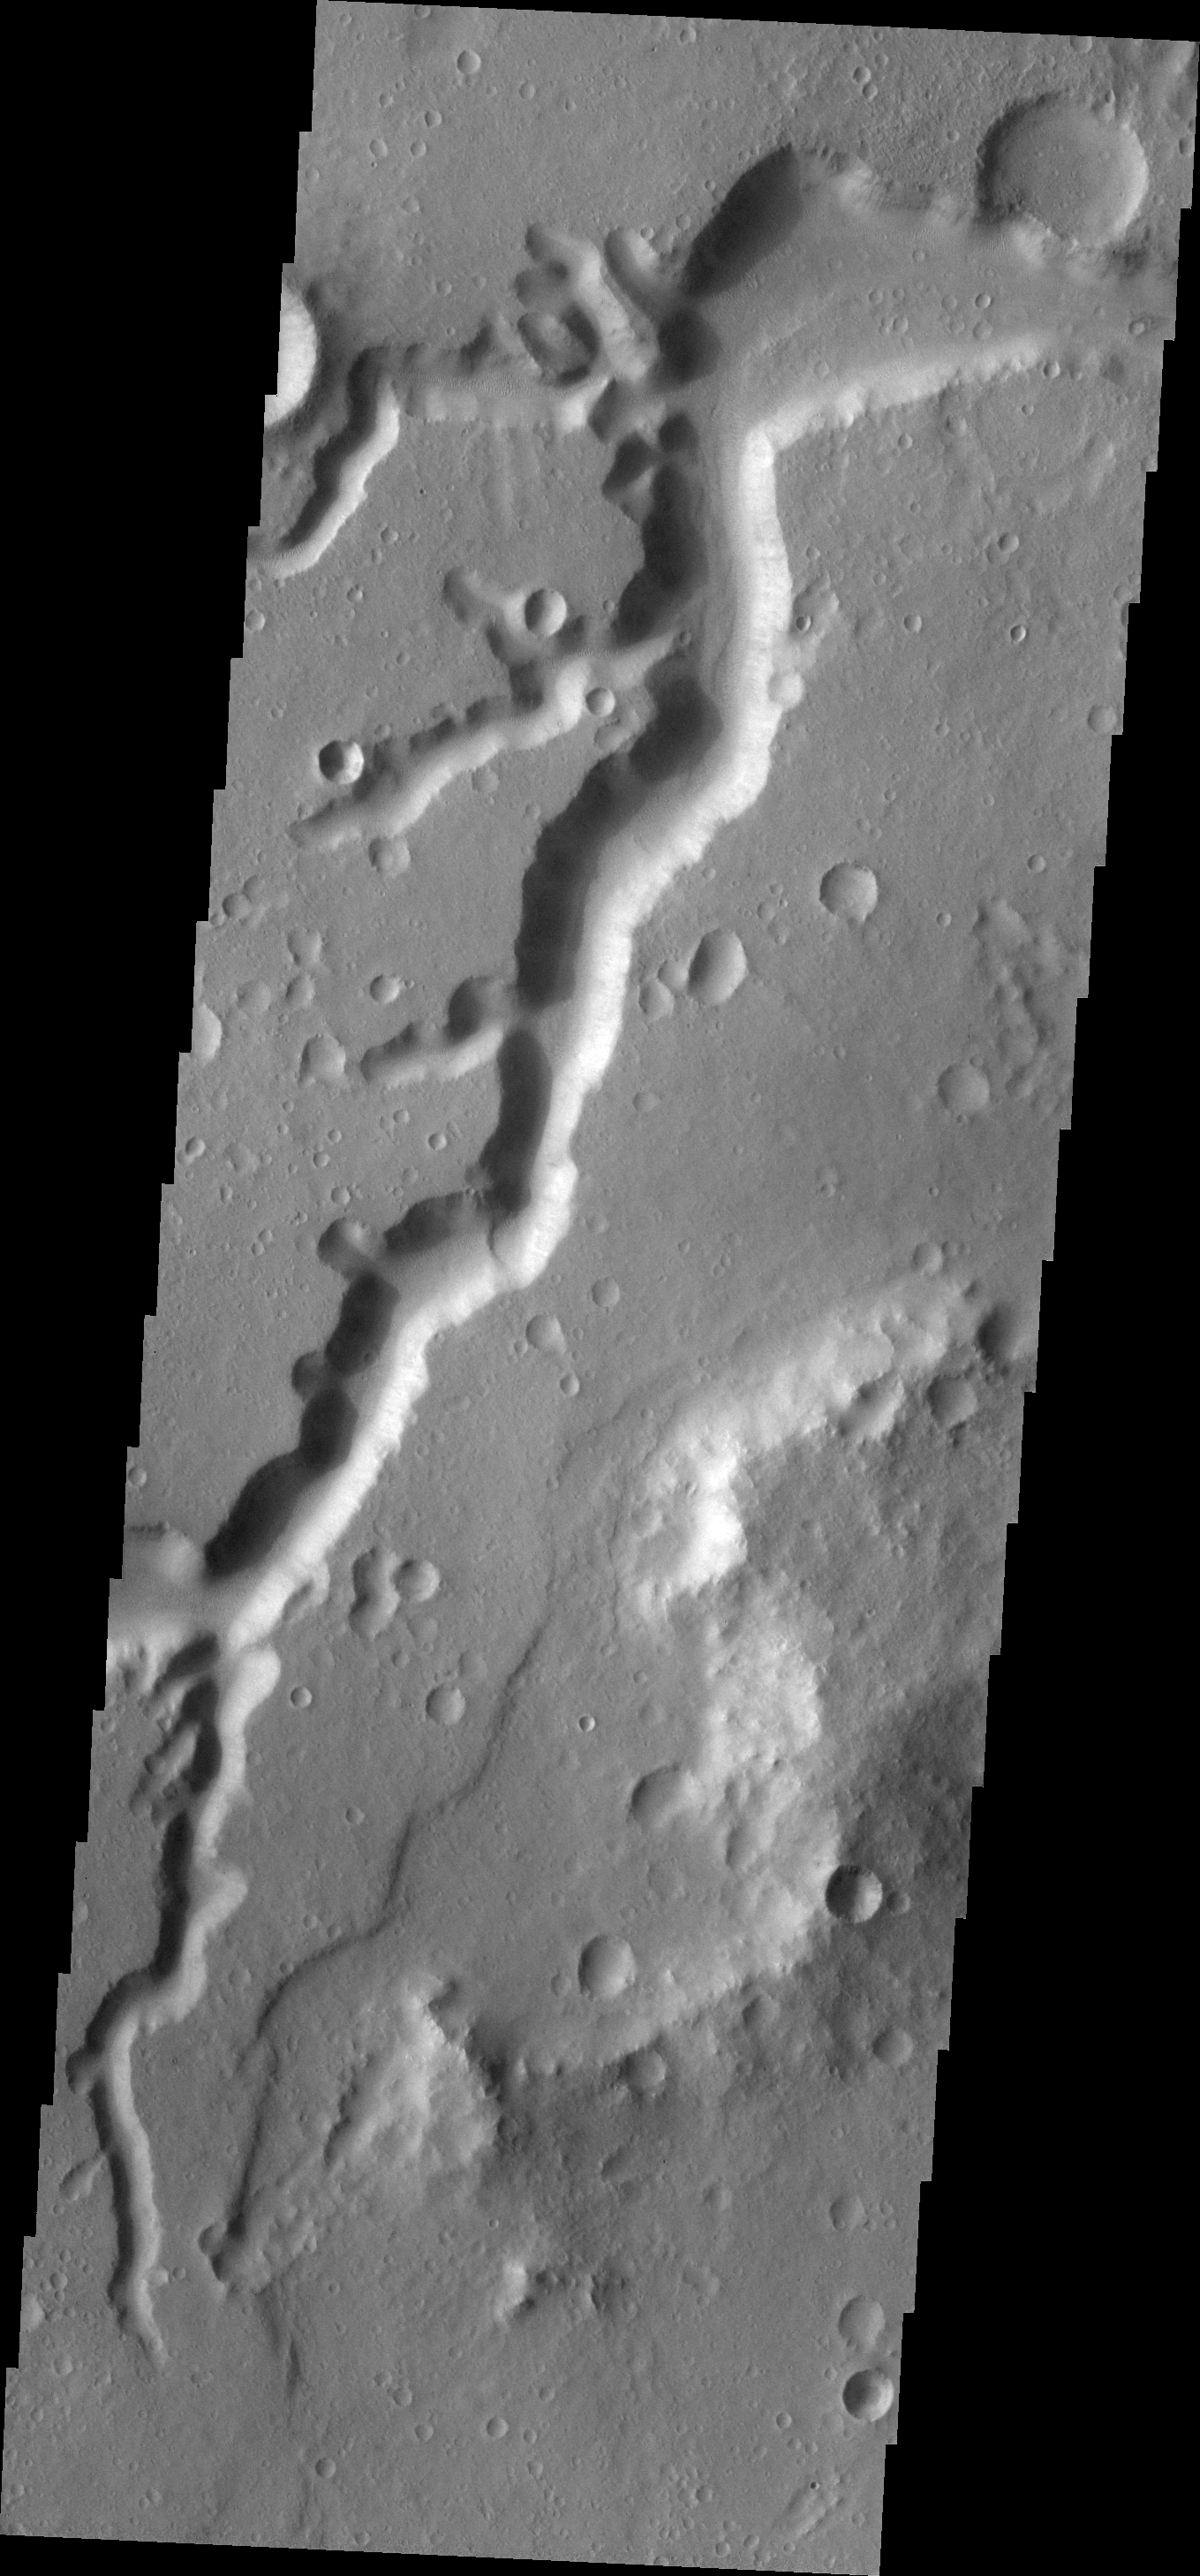

Nanedi Valles

This VIS image shows a small portion of the Nanedi Valles, two long channels in Xanthe Terra.

Image information: VIS instrument. Latitude 5.8N, Longitude 311.0E. 18 meter/pixel resolution.

Please see the THEMIS Data Citation Note for details on crediting THEMIS images.

Note: this THEMIS visual image has not been radiometrically nor geometrically calibrated for this preliminary release. An empirical correction has been performed to remove instrumental effects. A linear shift has been applied in the cross-track and down-track direction to approximate spacecraft and planetary motion. Fully calibrated and geometrically projected images will be released through the Planetary Data System in accordance with Project policies at a later time.

NASA’s Jet Propulsion Laboratory manages the 2001 Mars Odyssey mission for NASA’s Office of Space Science, Washington, D.C. The Thermal Emission Imaging System (THEMIS) was developed by Arizona State University, Tempe, in collaboration with Raytheon Santa Barbara Remote Sensing. The THEMIS investigation is led by Dr. Philip Christensen at Arizona State University. Lockheed Martin Astronautics, Denver, is the prime contractor for the Odyssey project, and developed and built the orbiter. Mission operations are conducted jointly from Lockheed Martin and from JPL, a division of the California Institute of Technology in Pasadena.

Credit: NASA/JPL/ASU